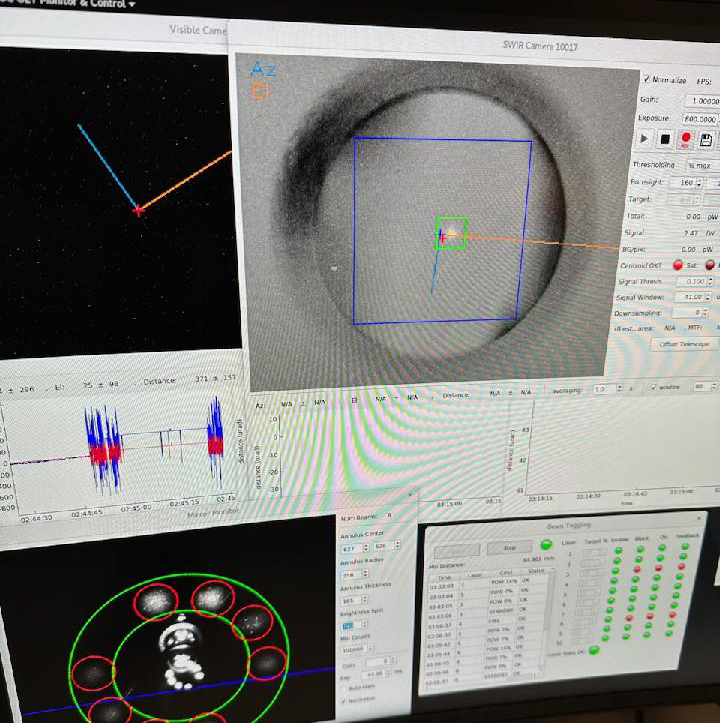

Confirmation of DSOC ‘First Light’ at JPL’s Table Mountain

The downlink laser signal for NASA’s Deep Space Optical Communications (DSOC) technology demonstration is detected at the Optical Communications Telescope Laboratory at NASA Jet Propulsion Laboratory’s Table Mountain Facility near Wrightwood, California, on Nov. 14, 2023. The dot inside the green square on the computer screen in this image marks “first light” for the project; an identical signal was also detected at DSOC’s superconducting detector array located at Caltech’s Palomar Observatory.

A cutting-edge instrument capable of sending and receiving near-infrared signals aboard Psyche, the transceiver locked onto a powerful uplink laser beacon transmitted from the Optical Communications Telescope Laboratory at JPL’s Table Mountain Facility near Wrightwood, California. The uplink beacon helped the transceiver aim its downlink laser back to Caltech’s Palomar Observatory (which is 100 miles, or 130 kilometers, south of Table Mountain) while automated systems on the transceiver and ground stations fine-tuned its pointing. Test data was also sent via the uplink and downlink lasers simultaneously, a procedure known as “closing the link,” a primary objective for the experiment.

DSOC is riding aboard the recently launched Psyche spacecraft and is being configured to send high-bandwidth test data to Earth during its two-year technology demonstration as Psyche travels to the main asteroid belt between Mars and Jupiter. The technology could lead to high-rate data communications with streaming video and high-definition imagery that will help support humanity’s next giant leap: when NASA sends astronauts to Mars.

Credit: NASA/JPL-Caltech